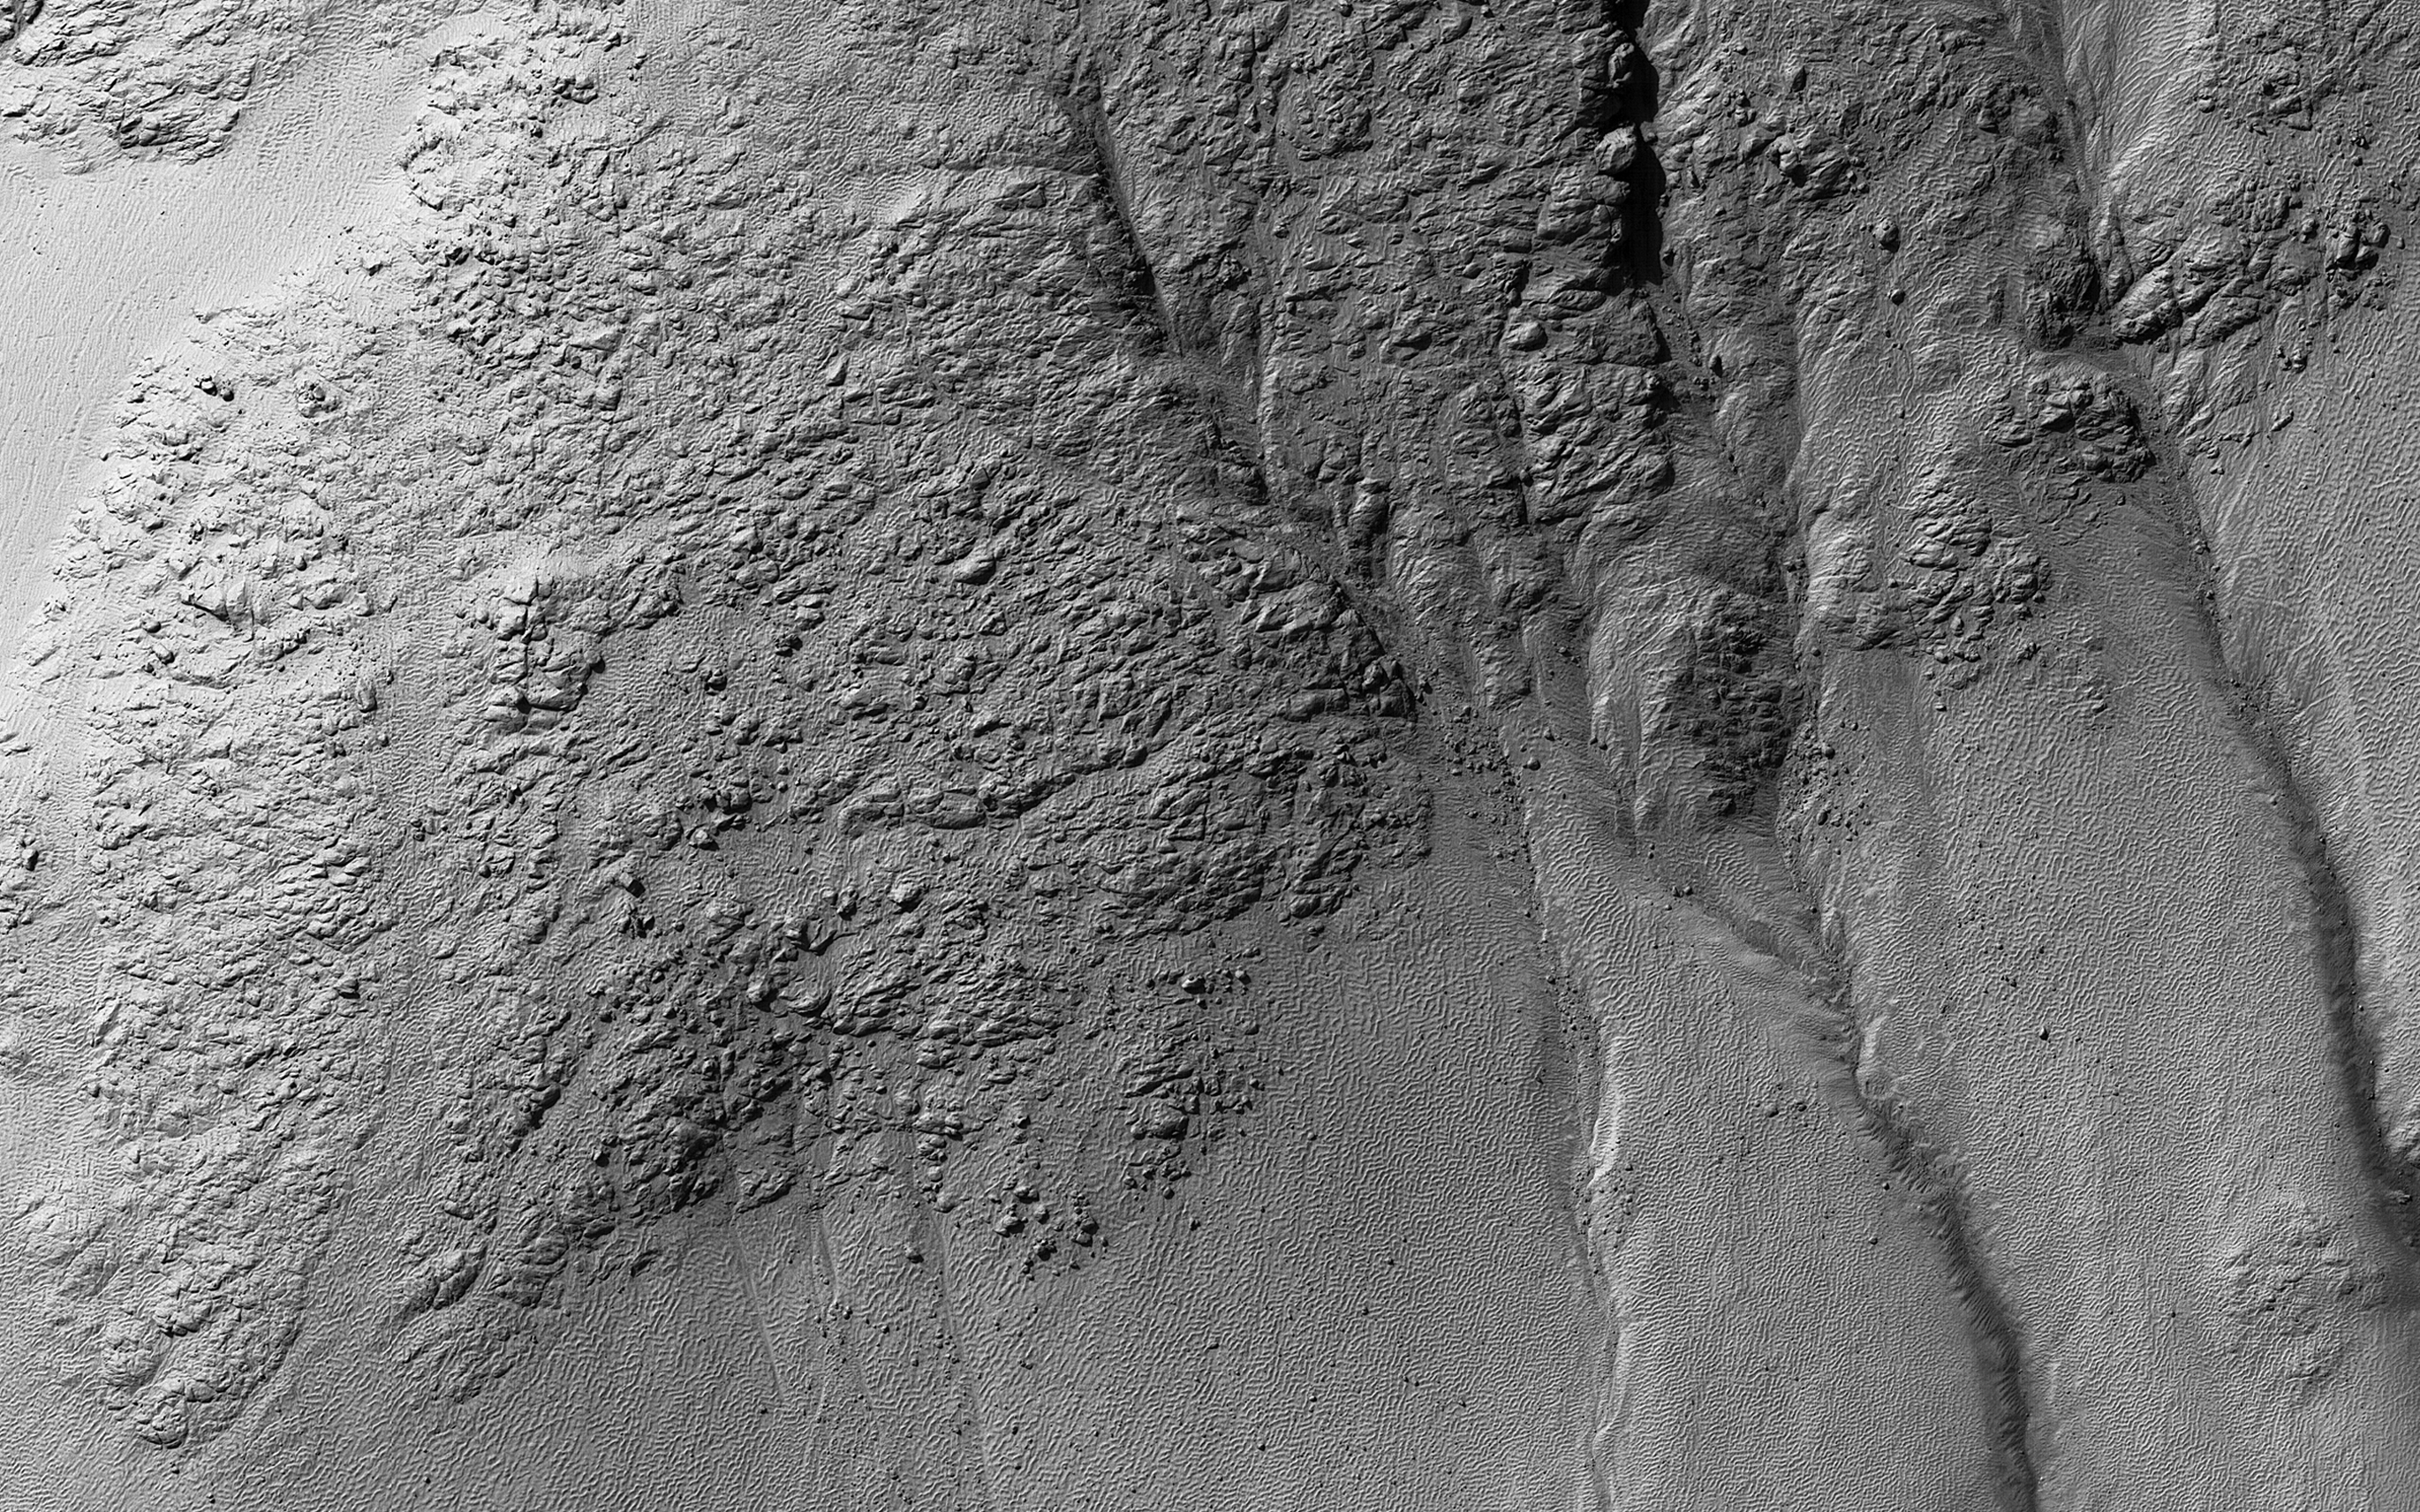

Gullies in Galle

This image was taken of the hills that resulted from uplifted rocks due to an impact that formed the 230-kilometer diameter Galle Crater.

These hills form a segment of a circle known as a “peak ring” and this particular formation makes Galle Crater look like a “smiley face” from orbit.

Small gullies, visible in the center of this image, have formed on the flanks of these hills and they have eroded back into the bedrock. The crater itself is probably billions of years old, yet these gullies are likely only hundreds of thousands of years old and may even be active today.

The small channels in these gullies are easily erased by the wind over long time periods, so we know these gullies must have been active recently.

The map is projected here at a scale of 25 centimeters (9.8 inches) per pixel. [The original image scale is 25.7 centimeters (10.1 inches) per pixel (with 1 x 1 binning); objects on the order of 77 centimeters (30.3 inches) across are resolved.] North is up.

The University of Arizona, Tucson, operates HiRISE, which was built by Ball Aerospace & Technologies Corp., Boulder, Colorado. NASA’s Jet Propulsion Laboratory, a division of Caltech in Pasadena, California, manages the Mars Reconnaissance Orbiter Project for NASA’s Science Mission Directorate, Washington.

Credit: NASA/JPL-Caltech/University of Arizona